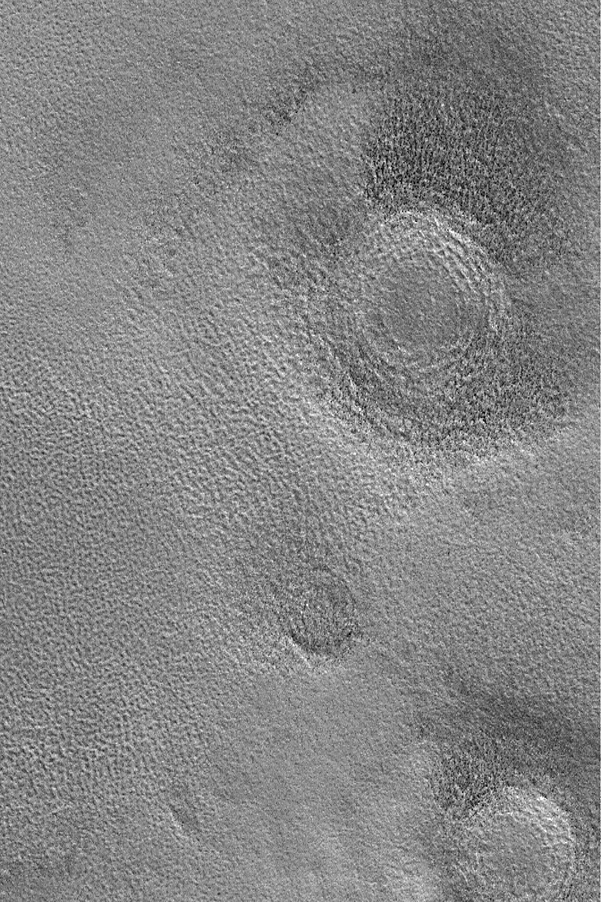

Northern Plains Buried Craters

22 December 2003

This Mars Global Surveyor (MGS) Mars Orbiter Camera (MOC) image shows three circular features on the martian northern plains near 70.7°N, 311.7°W. These circular features are the locations of meteor impact craters that have been buried beneath the plains. Much of the northern plains shares this story, in which thousands of old craters have been filled or partially filled and then thinly buried beneath textured plains. The picture covers an area 3 km (1.9 mi) wide. Sunlight illuminates the scene from the lower left.

Credit: NASA/JPL/Malin Space Science Systems